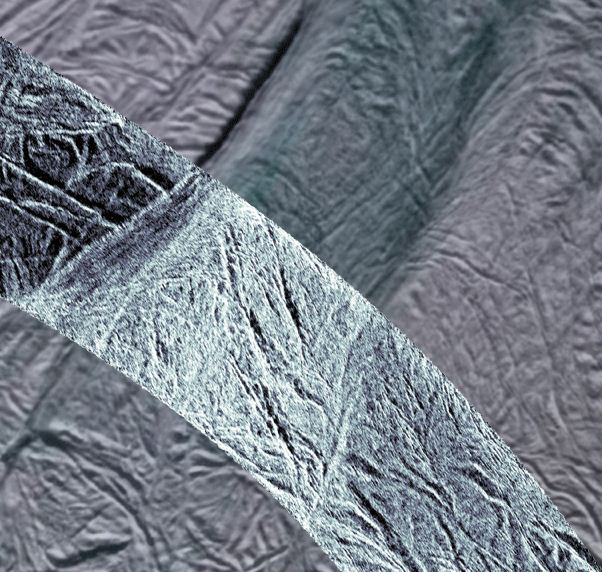

Enceladus Sparkle

This image shows rough ice in the southern part of Saturn’s moon Enceladus. It was created using synthetic-aperture radar (SAR) data acquired by NASA’s Cassini spacecraft on Nov. 6, 2011. The SAR image is shown in light blue over a mosaic of lower-resolution images taken in visible light in 2006 (PIA08342). The area imaged is a few hundred miles north of the vents from which water plumes have been previously detected (PIA07758). The SAR image is centered on 63 degrees south latitude and 51 degrees west longitude. The new SAR swath is about 15.5 miles (25 kilometers) wide.

Data from the Cassini imaging instruments indicate that this area is composed of coarse-grain water ice. The brightness of the SAR data could indicate roughness of ice on the scale of the 1-inch (2-centimeter) radar wavelength or larger. The bright SAR image is reminiscent of surfaces known to be composed of rough or structured ice such as those of Europa, Mercury’s pole and Earth’s Greenland ice sheet, which supports this interpretation.

The SAR data are the highest resolution measurements made of this region of Enceladus. They also provide new information about the moon’s surface, its topography and the top layers of the moon’s crust. While both visible-light and SAR images reveal the shapes of surface features and give us information about their composition, SAR images add information about the roughness of the surface and its electrical nature. Electrical properties help scientists distinguish one material from another. Here, the higher resolution of the SAR images make it clear that the grooves fracture at their ends and form intricate patterns. The SAR image also reveals that the smaller grooves that enter this frame at upper left are cut off by this larger central feature, indicating that the bright central feature may be younger.

The grooves and fractures shown in this image cut through most of the southern region of Enceladus. Scientists think they have been produced by the extension, or pulling apart, of the moon’s crust. The central, brighter fractured region bounded by two trenches that run from lower left to upper right is interpreted as terrain that has been heavily affected by tectonic processes. The two bounding trenches are large fractures with topographic scarps illuminated by the SAR.

The Cassini orbiter was designed, developed and assembled at JPL. The radar instrument was built by JPL and the Italian Space Agency (ASI), working with team members from the U.S. and several European countries. JPL is a division of the California Institute of Technology in Pasadena.

Credit: NASA/JPL-Caltech/ASI/Space Science Institute